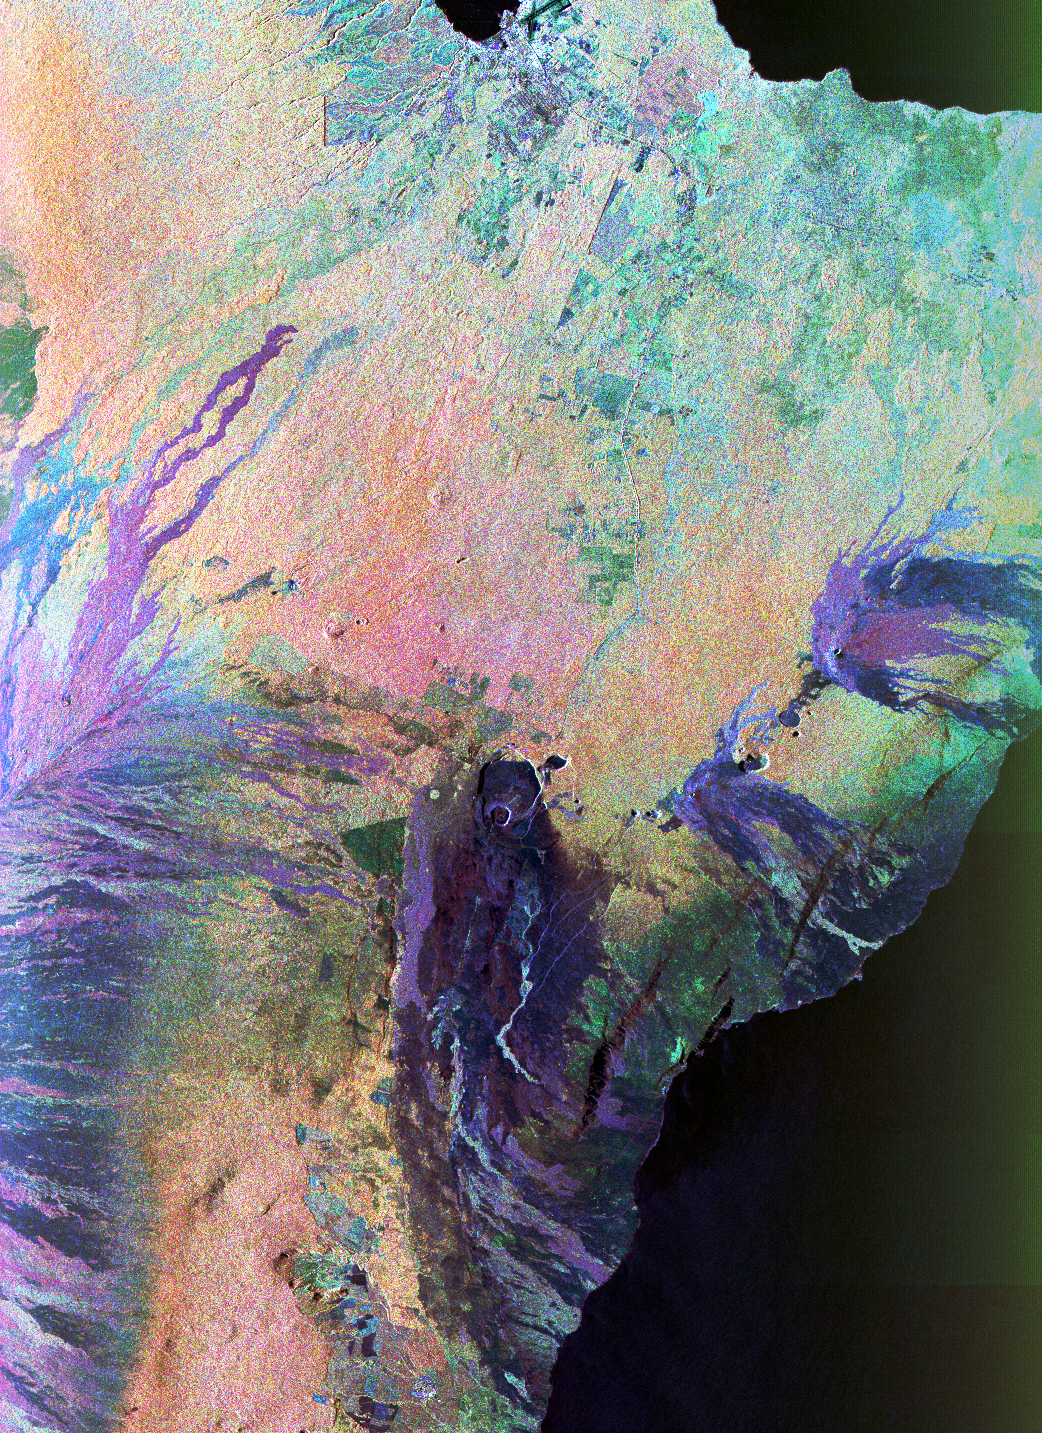

Space Radar Image of Kilauea, Hawaii

This color composite C-band and L-band image of the Kilauea volcano on the Big Island of Hawaii was acquired by the Spaceborne Imaging Radar-C/X-band Synthetic Aperture Radar (SIR-C/X-SAR) flying on space shuttle Endeavour. The city of Hilo can be seen at the top. The image shows the different types of lava flows around the crater Pu’u O’o. Ash deposits which erupted in 1790 from the summit of Kilauea volcano show up as dark in this image, and fine details associated with lava flows which erupted in 1919 and 1974 can be seen to the south of the summit in an area called the Ka’u Desert. In addition, the other historic lava flows created in 1881 and 1984 from Mauna Loa volcano (out of view to the left of this image) can be easily seen despite the fact that the surrounding area is covered by forest. Such information will be used to map the extent of such flows, which can pose a hazard to the subdivisions of Hilo. Highway 11 is the linear feature running from Hilo to the Kilauea volcano. The Kilauea volcano has been almost continuously active for more than the last 11 years. Field teams that were on the ground specifically to support these radar observations report that there was vigorous surface activity about 400 meters (one-quarter mile) inland from the coast. A moving lava flow about 200 meters (660 feet) in length was observed at the time of the shuttle overflight, raising the possibility that subsequent images taken during this mission will show changes in the landscape. This image is centered at 19.2 degrees north latitude and 155.2 degrees west longitude.

Spaceborne Imaging Radar-C and X-Synthetic Aperture Radar (SIR-C/X-SAR) is part of NASA’s Mission to Planet Earth. The radars illuminate Earth with microwaves allowing detailed observations at any time, regardless of weather or sunlight conditions. SIR-C/X-SAR uses three microwave wavelengths: L-band (24 cm), C-band (6 cm) and X-band (3 cm). The multi-frequency data will be used by the international scientific community to better understand the global environment and how it is changing. The SIR-C/X-SAR data, complemented by aircraft and ground studies, will give scientists clearer insights into those environmental changes which are caused by nature and those changes which are induced by human activity.

SIR-C was developed by NASA’s Jet Propulsion Laboratory. X-SAR was developed by the Dornier and Alenia Spazio companies for the German space agency, Deutsche Agentur fuer Raumfahrtangelegenheiten (DARA), and the Italian space agency, Agenzia Spaziale Italiana (ASI).

Credit: NASA/JPL/NGA